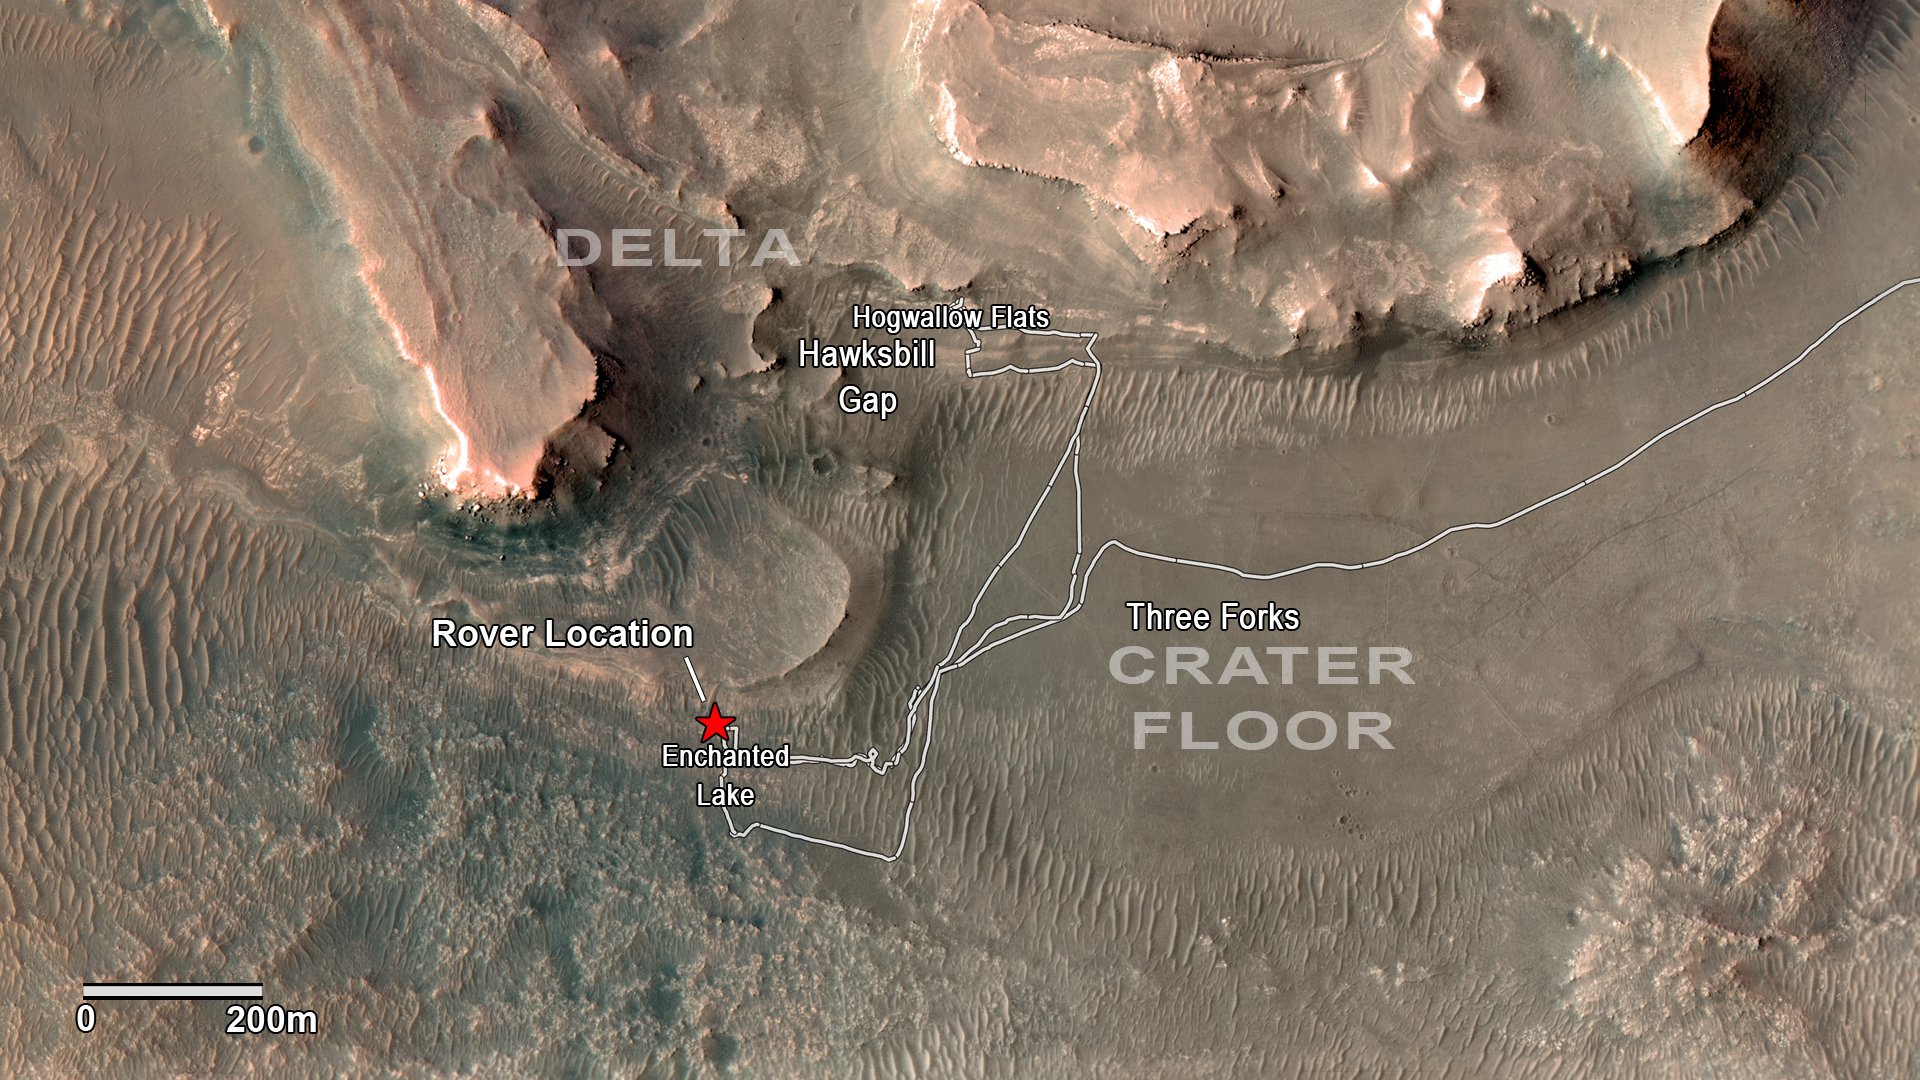

Perseverance Exploring the Front of the Delta

NASA’s Perseverance rover has been investigating rocks at the front of the delta in Mars’ Jezero Crater along the path indicated in this annotated image taken by the agency’s Mars Reconnaissance Orbiter (MRO). The red star indicates the location of the rover in September 2022.

Perseverance touched down at “Octavia E. Butler Landing” on the floor of Jezero Crater on Feb. 18, 2021. It reached the delta in April 2022. The delta is a fan-shaped feature where, billions of years ago, a river flowed into a lake and deposited rocks and sediments. Scientists consider the delta one of the best places on Mars to search for potential signs of ancient microbial life.

The annotations show the names of some of the key features Perseverance visited, such as “Enchanted Lake” and “Hogwallow Flats.”

Figure A additionally shows a potential location where the rover could deposit a group of sample tubes for future return to Earth. Sample tubes already filled with rock are currently stored in the rover’s Sampling and Caching System. Perseverance will deposit select samples in designated locations.

MRO took this overhead image with its High Resolution Imaging Science Experiment (HiRISE) camera.

A key objective for Perseverance’s mission on Mars is astrobiology, including the search for signs of ancient microbial life. The rover will characterize the planet’s geology and past climate, pave the way for human exploration of the Red Planet, and be the first mission to collect and cache Martian rock and regolith (broken rock and dust).

Subsequent NASA missions, in cooperation with ESA (European Space Agency), would send spacecraft to Mars to collect these sealed samples from the surface and return them to Earth for in-depth analysis.

The Mars 2020 Perseverance mission is part of NASA’s Moon to Mars exploration approach, which includes Artemis missions to the Moon that will help prepare for human exploration of the Red Planet.

NASA’s Jet Propulsion Laboratory, which is managed for the agency by Caltech in Pasadena, California, built and manages operations of the Perseverance rover.

For more about Perseverance: mars.nasa.gov/mars2020/

JPL manages MRO for NASA’s Science Mission Directorate in Washington. The University of Arizona, in Tucson, operates HiRISE, which was built by Ball Aerospace & Technologies Corp., in Boulder, Colorado.

Credit: NASA/JPL-Caltech/University of Arizona/USGS